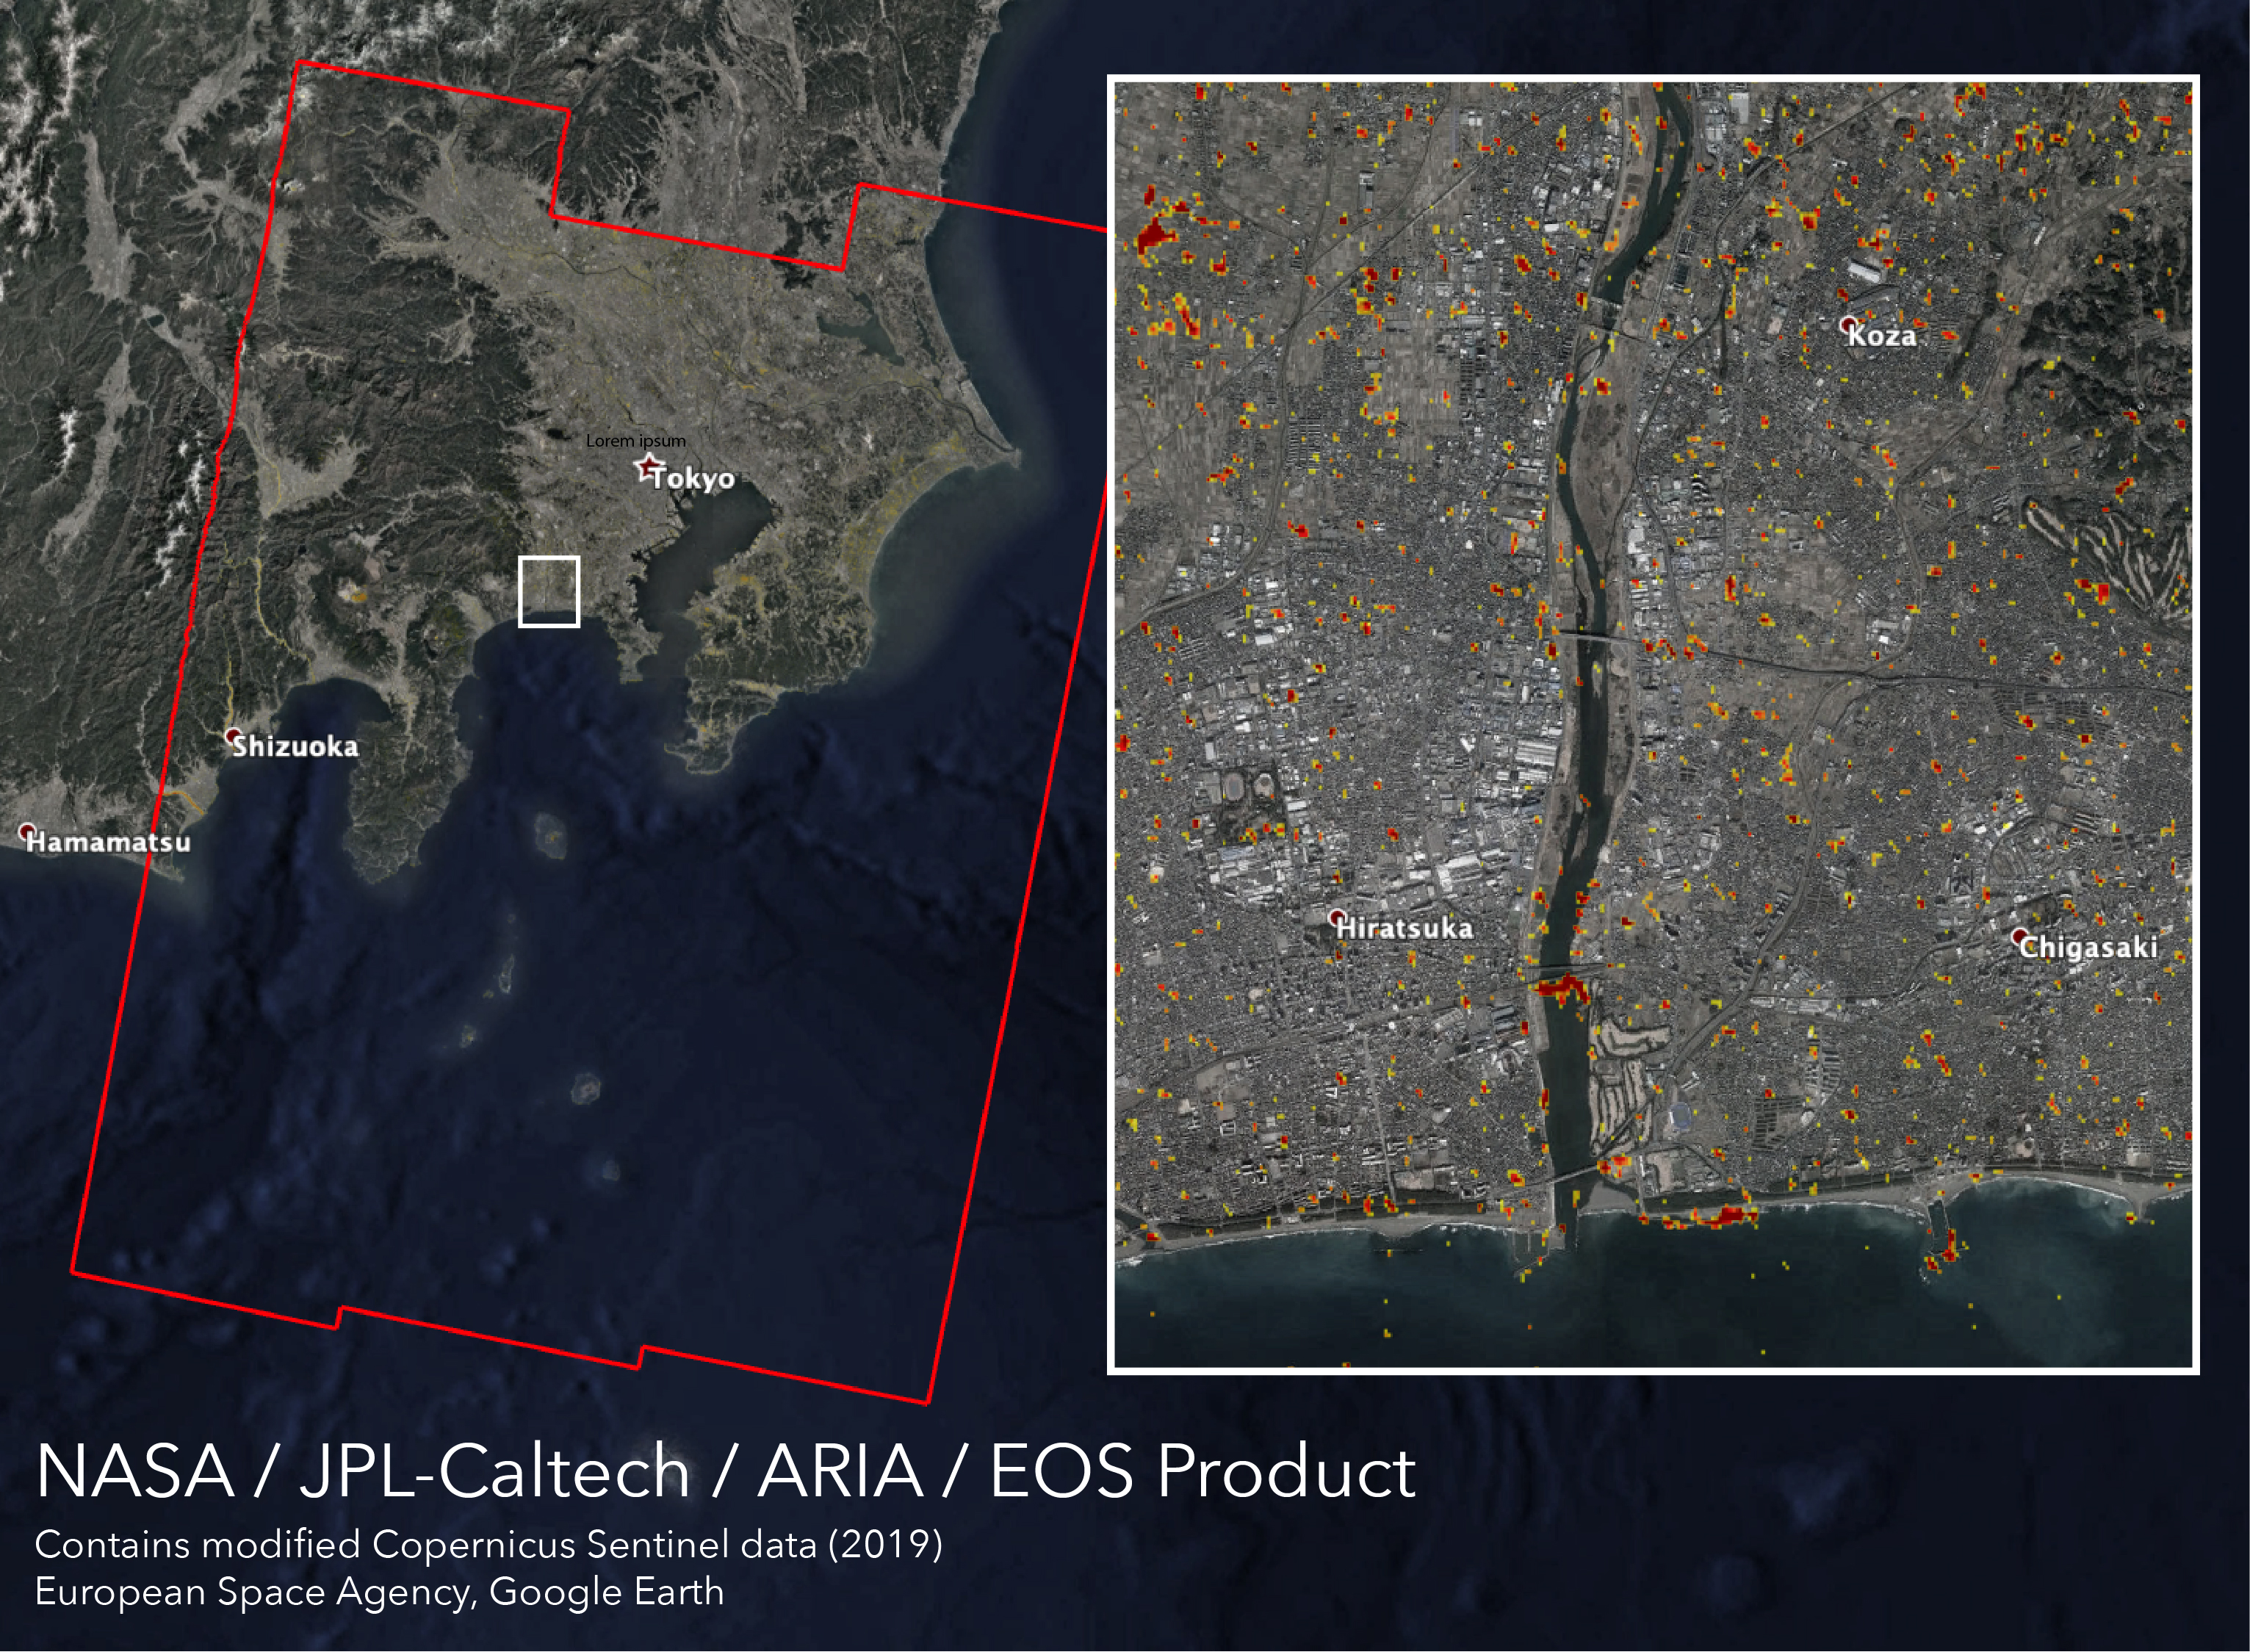

New ARIA Map Shows Damage from Typhoon Hagibis

Typhoon Hagibis, one of the most destructive storms to hit Japan in decades, made landfall on Saturday, Oct. 12, 2019 southwest of Tokyo with wind speeds equivalent to a Category 3 hurricane. The damage it left in its wake is visible from space.

NASA’s Advance Rapid Imaging and Analysis (ARIA) team, in collaboration with the Earth Observatory of Singapore (EOS), used satellite data to create this map showing areas in Japan that are likely damaged as a result of Typhoon Hagibis. The color variation from yellow to red indicates increasingly more significant ground surface change, or damage.

The map was produced using synthetic aperture radar (SAR) data from the Copernicus Sentinel-1 satellites operated by the European Space Agency (ESA). The pre-event images were taken on Oct. 7, 2019, and the post-event image was acquired about 12 hours after the typhoon’s landfall. The map covers an area of 155 miles by 220 miles (250 kilometers by 350 kilometers) indicated by the red polygon.

The map was delivered to Sentinel Asia, a consortium that supports disaster management across the Asia-Pacific region using space-based technologies. Maps like this one can be used as guidance to help responders identify damaged areas and to allocate resources accordingly. The map may be less reliable over vegetated or badly flooded areas.

This map contains modified Copernicus Sentinel data processed by ESA, the ARIA team at NASA’s Jet Propulsion Laboratory and Caltech, both in Pasadena California, and EOS in Singapore. Its production was funded by NASA’s Disasters Program.

Credit: NASA/JPL-Caltech, ESA, EOS